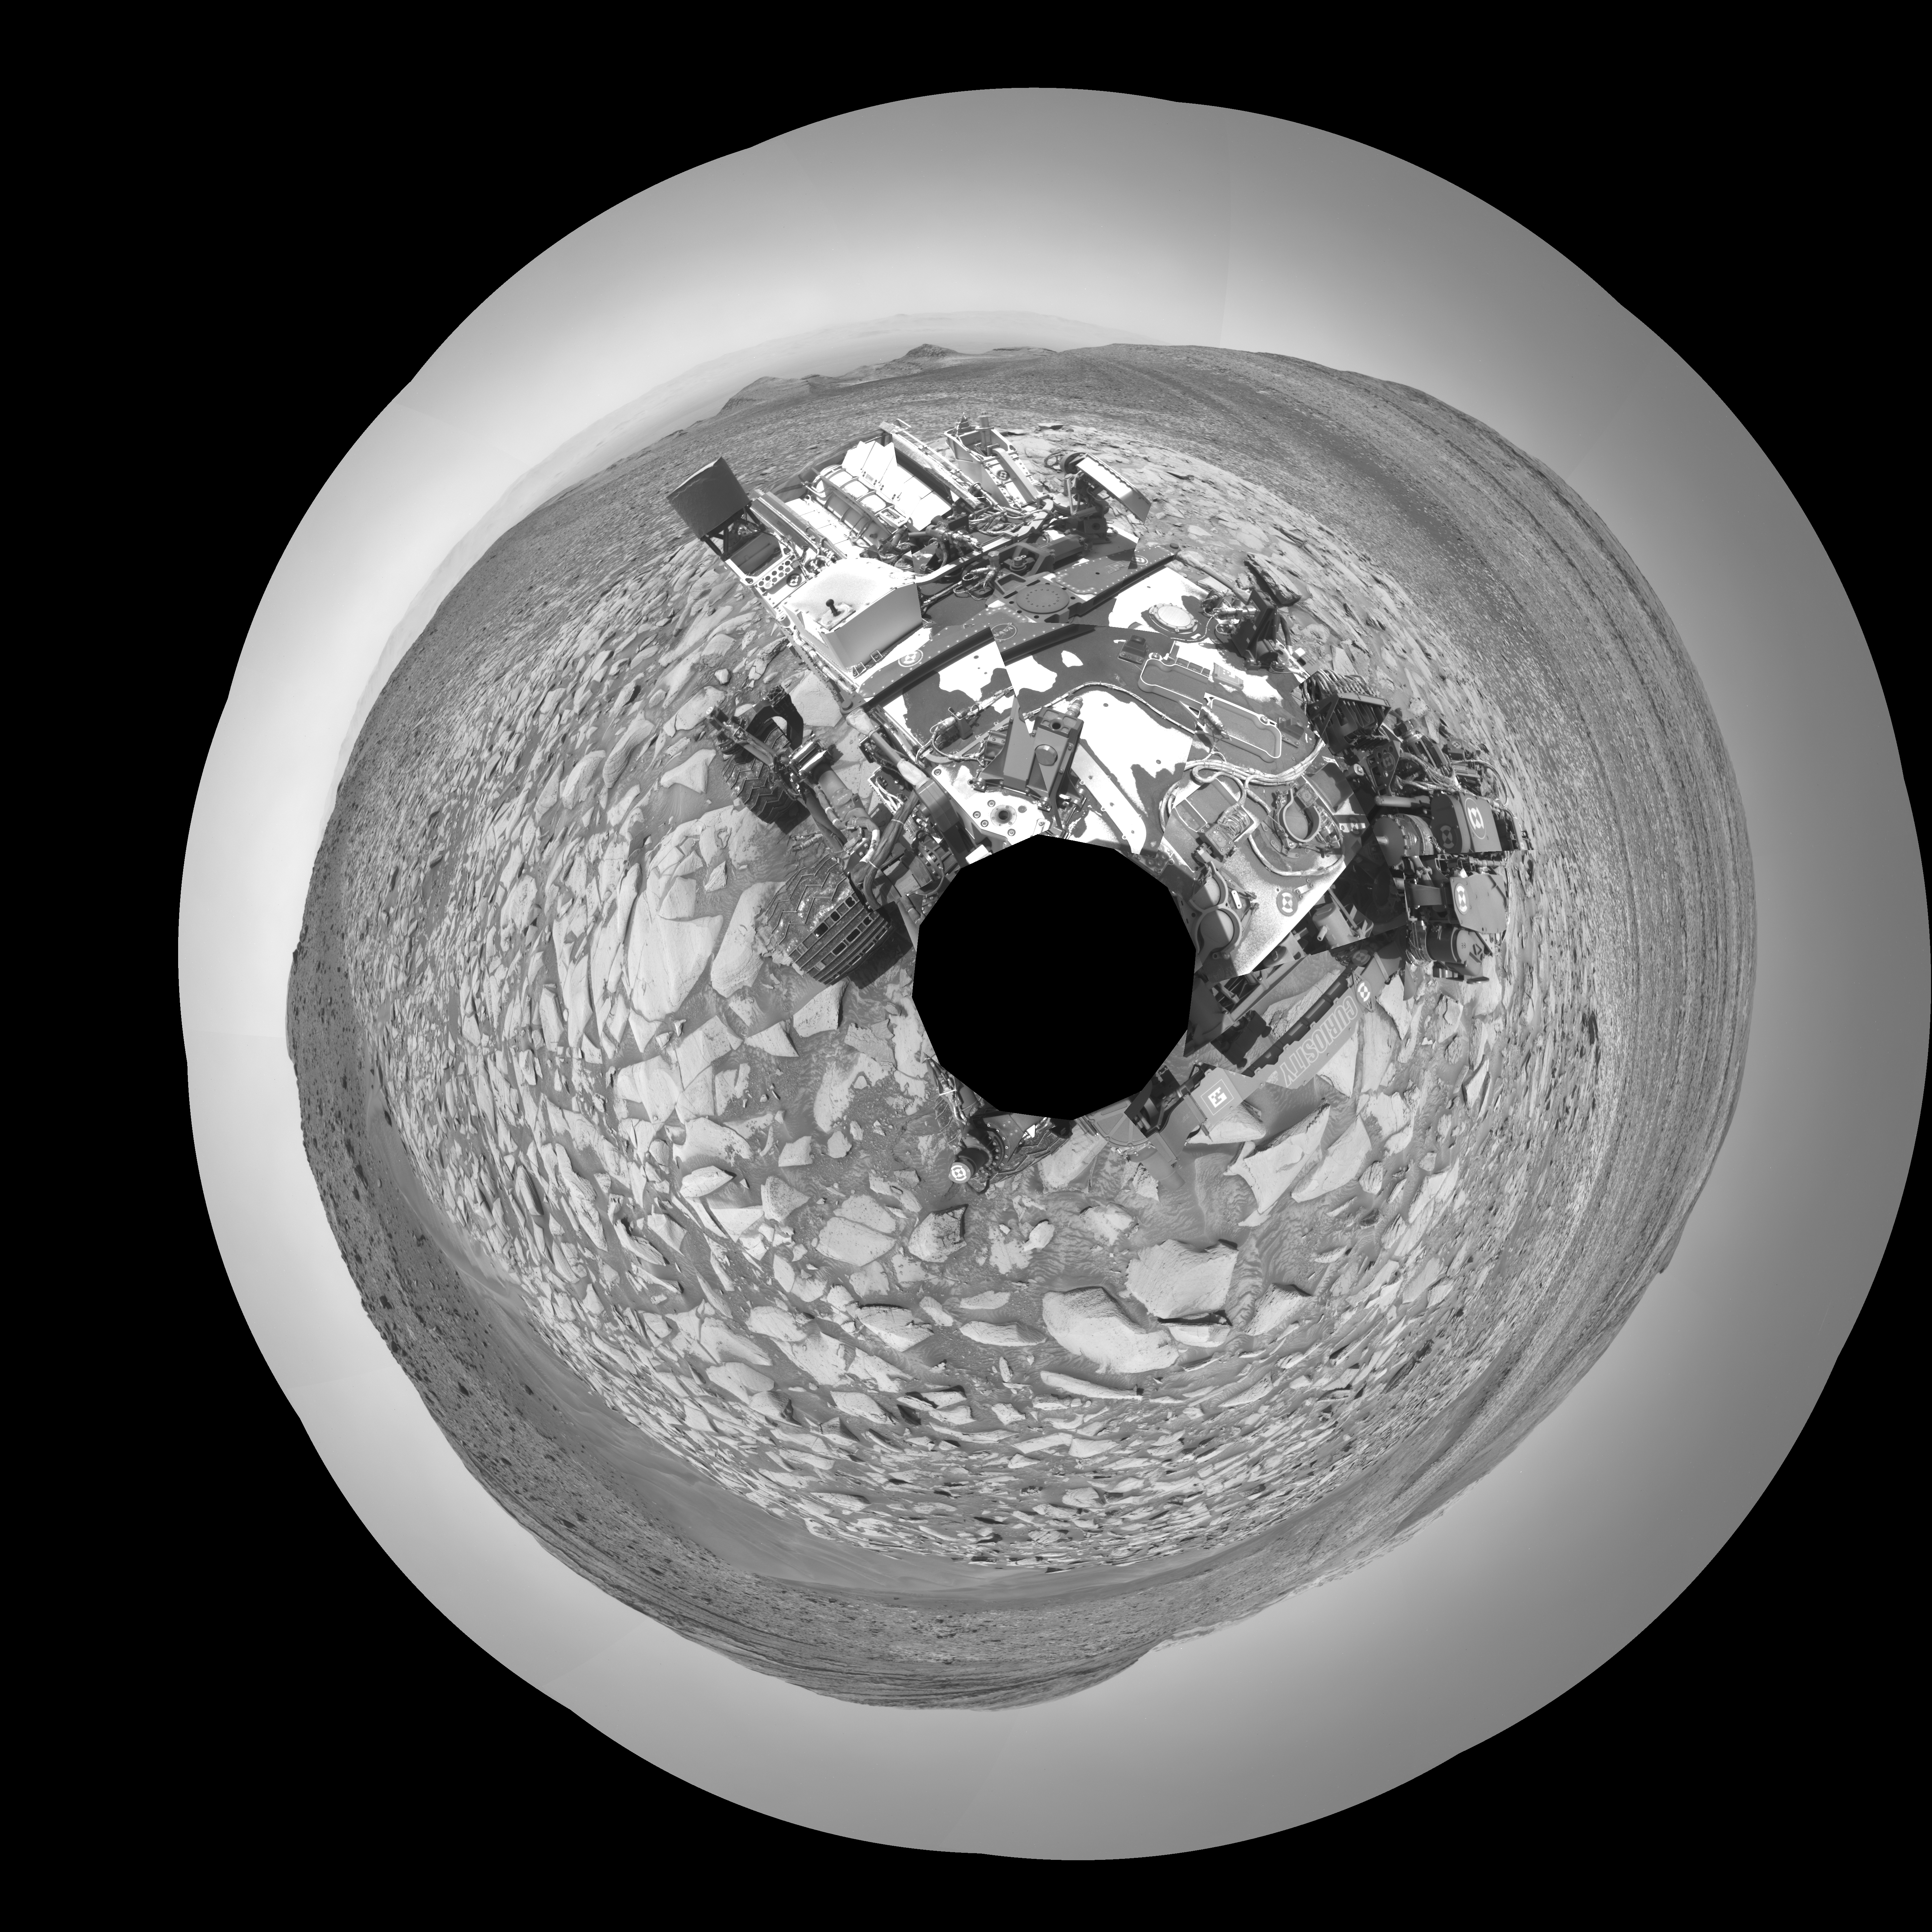

Curiosity Takes a Navcam Selfie

NASA’s Curiosity Mars rover captured this selfie using its left black-and-white navigation camera, which is mounted on its mast, or “head,” on Feb. 3, 2024, the 4,086th Martian day, or sol, of the mission. The selfie is made up of 36 individual images that were stitched together after being sent back to Earth.

This warped view is different than the color selfies Curiosity has taken in the past using the camera on the end of its robotic arm, called the Mars Hand Lens Imager, or MAHLI. With its arm acting as a kind of selfie stick, Curiosity can show more of its body and surroundings.

Instead, the images from the navigation camera on the mast are displayed as a polar projection; the black hole in the center is where the mast is located on the rover, an area which it can’t image.

Curiosity was built by NASA’s Jet Propulsion Laboratory, which is managed by Caltech in Pasadena, California. JPL leads the mission on behalf of NASA’s Science Mission Directorate in Washington.

Credit: NASA/JPL-Caltech